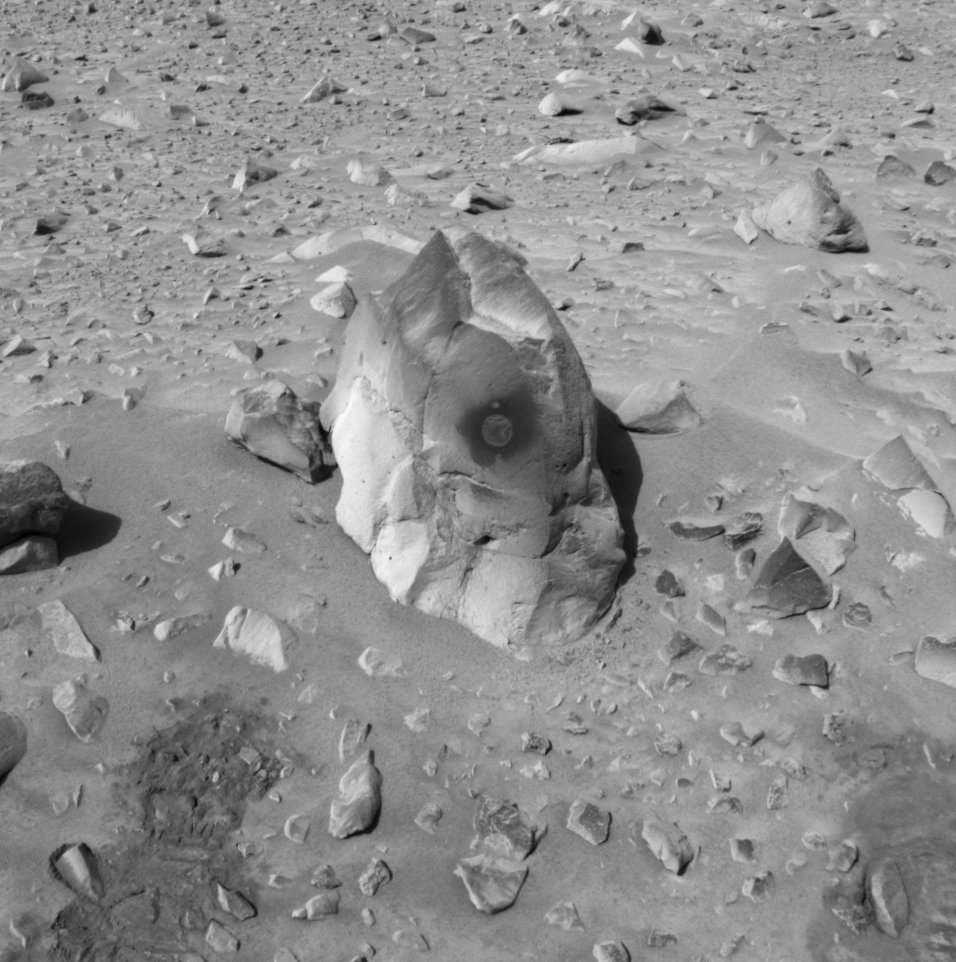

A Hole in Humphrey

This image taken by the navigation camera onboard the Mars Exploration Rover Spirit shows a hole drilled by the rover in the rock dubbed “Humphrey.” Spirit ground into the rock with the rock abrasion tool located on its robotic arm on the 60th martian day, or sol, of its mission. Scientists are investigating the freshly exposed rock with the rover’s suite of scientific instruments, also located on the rover’s arm. Spirit is on its way to a large crater nicknamed “Bonneville.”

Credit: NASA/JPL